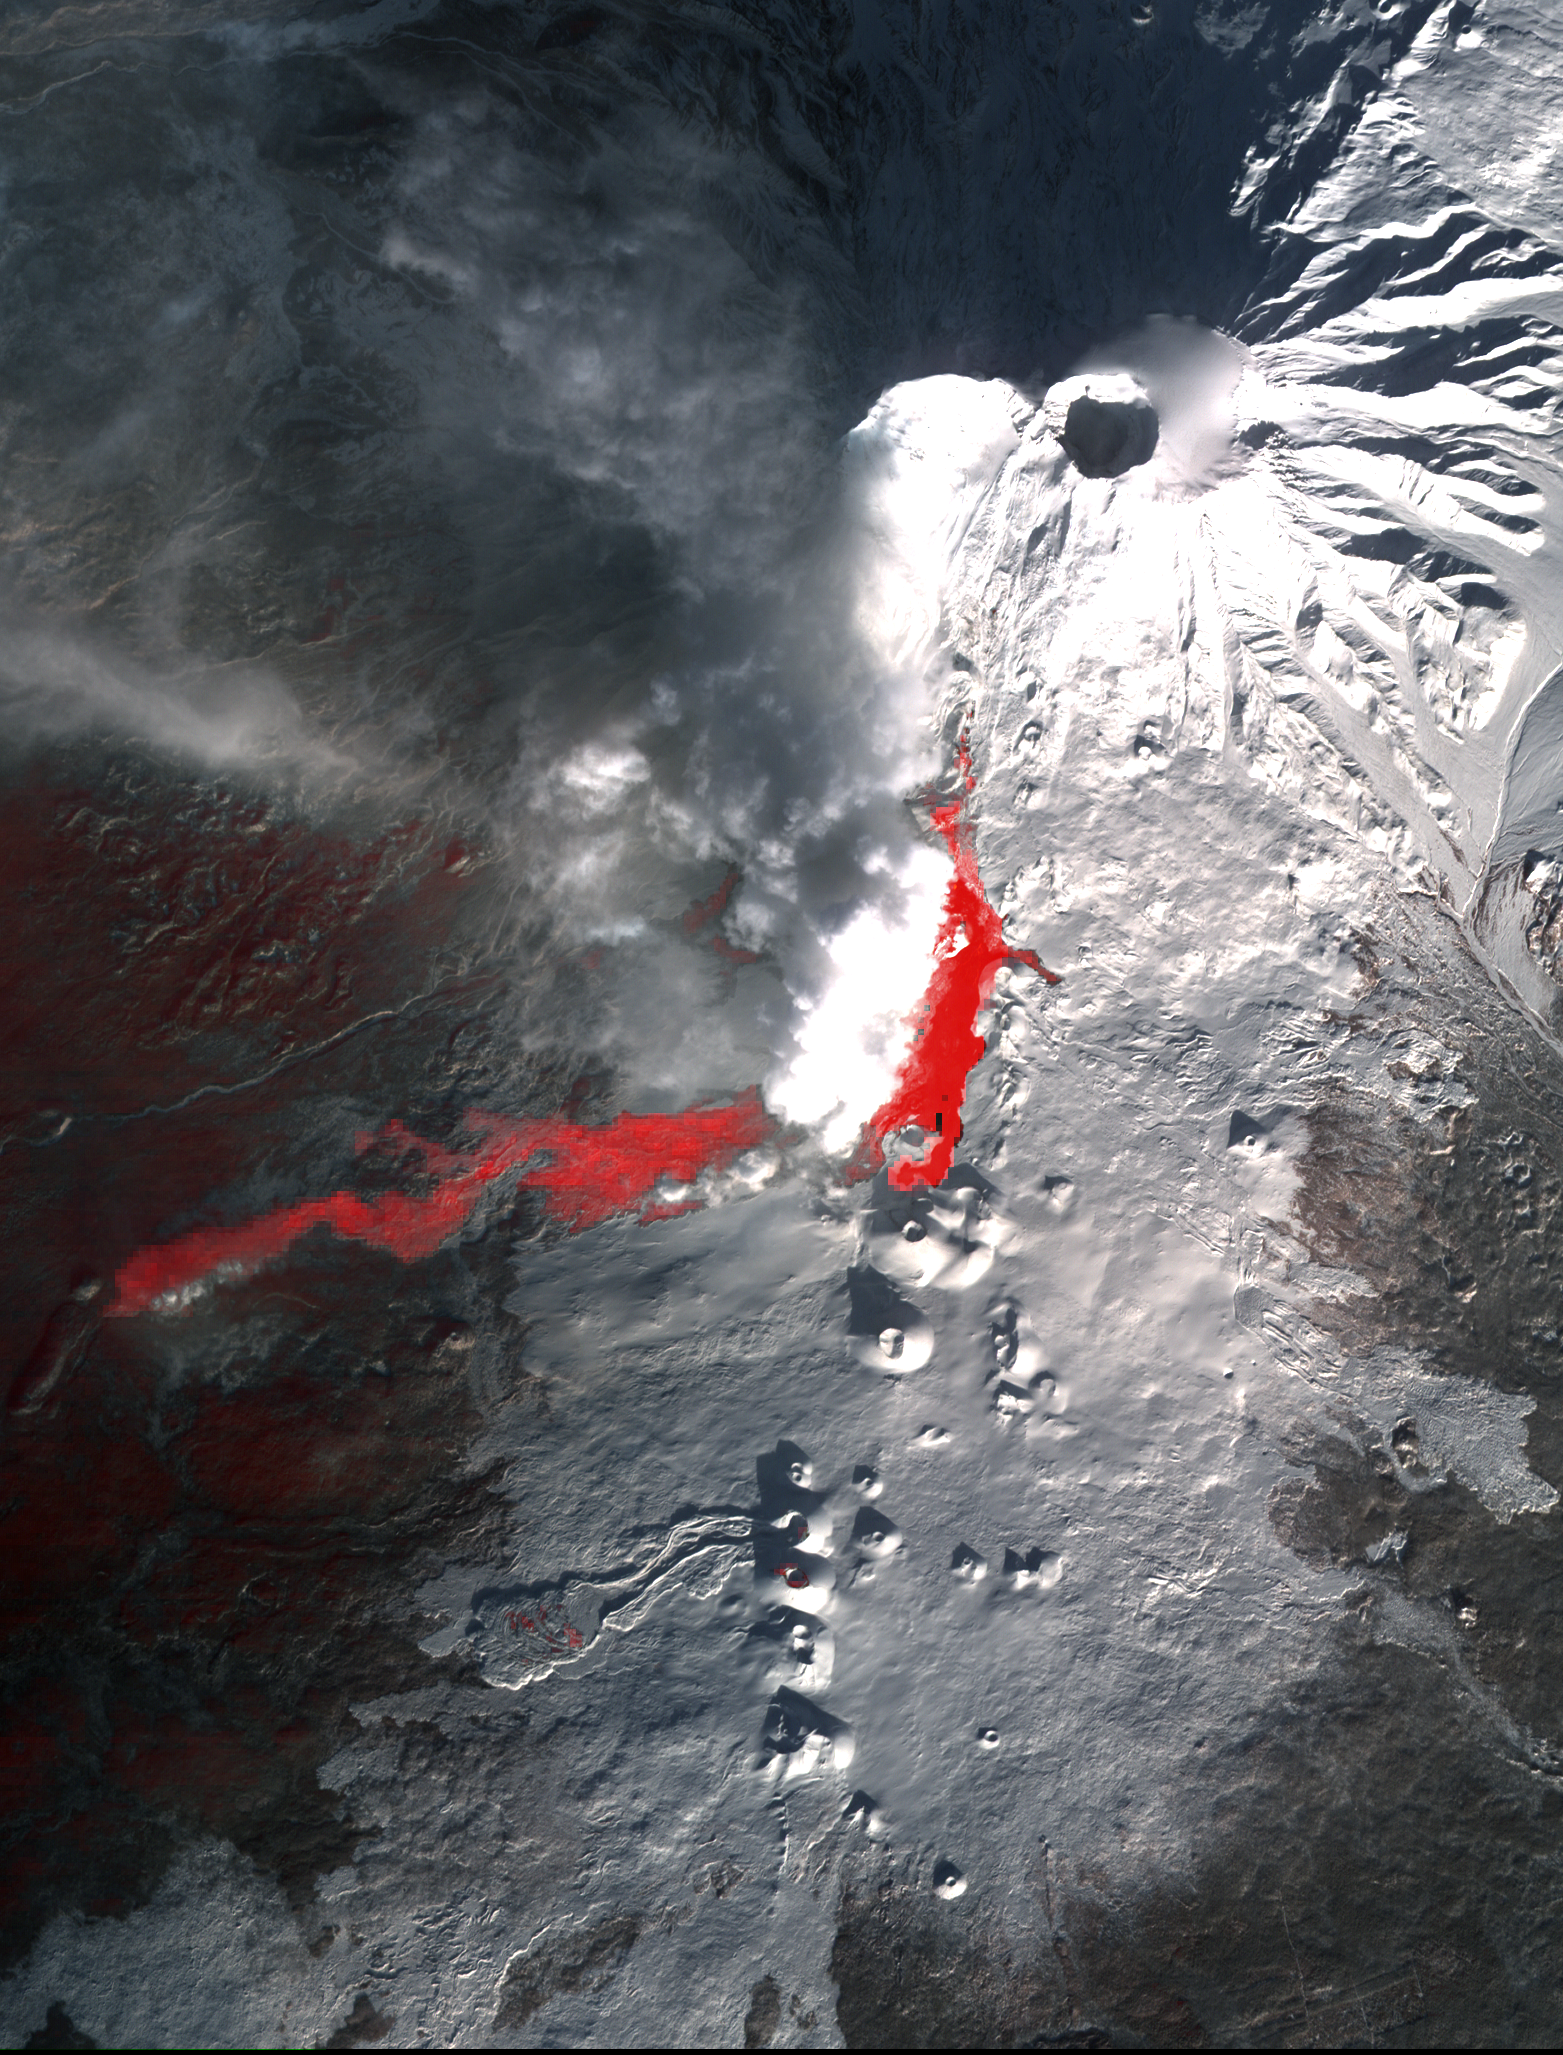

NASA’s Terra Spacecraft Images Russian Volcanic Eruption

Plosky Tolbachik volcano in Russia’s far eastern Kamchatka peninsula erupted on Nov. 27, 2012, for the first time in 35 years, sending clouds of ash to the height of more than 9,800 feet (3,000 meters). In this image from the Advanced Spacebourne Thermal Emission and Reflection Radiometer (ASTER) instrument on NASA’s Terra spacecraft, acquired Jan. 13, 2013, the snowy winter landscape reveals the still active lava flows; the thermal infrared channels highlight the hot rocks in red colors. Steam and ash clouds rising to the north hide part of the flows. The image covers an area of 14.3 by 18.6 miles (23 by 30 kilometers) and is located at 55.7 degrees north latitude, 160.2 degrees east longitude.

With its 14 spectral bands from the visible to the thermal infrared wavelength region and its high spatial resolution of 15 to 90 meters (about 50 to 300 feet), ASTER images Earth to map and monitor the changing surface of our planet. ASTER is one of five Earth-observing instruments launched Dec. 18, 1999, on Terra. The instrument was built by Japan’s Ministry of Economy, Trade and Industry. A joint U.S./Japan science team is responsible for validation and calibration of the instrument and data products.

The broad spectral coverage and high spectral resolution of ASTER provides scientists in numerous disciplines with critical information for surface mapping and monitoring of dynamic conditions and temporal change. Example applications are: monitoring glacial advances and retreats; monitoring potentially active volcanoes; identifying crop stress; determining cloud morphology and physical properties; wetlands evaluation; thermal pollution monitoring; coral reef degradation; surface temperature mapping of soils and geology; and measuring surface heat balance.

The U.S. science team is located at NASA’s Jet Propulsion Laboratory, Pasadena, Calif. The Terra mission is part of NASA’s Science Mission Directorate, Washington, D.C.

Credit: NASA/GSFC/METI/ERSDAC/JAROS, and U.S./Japan ASTER Science Team